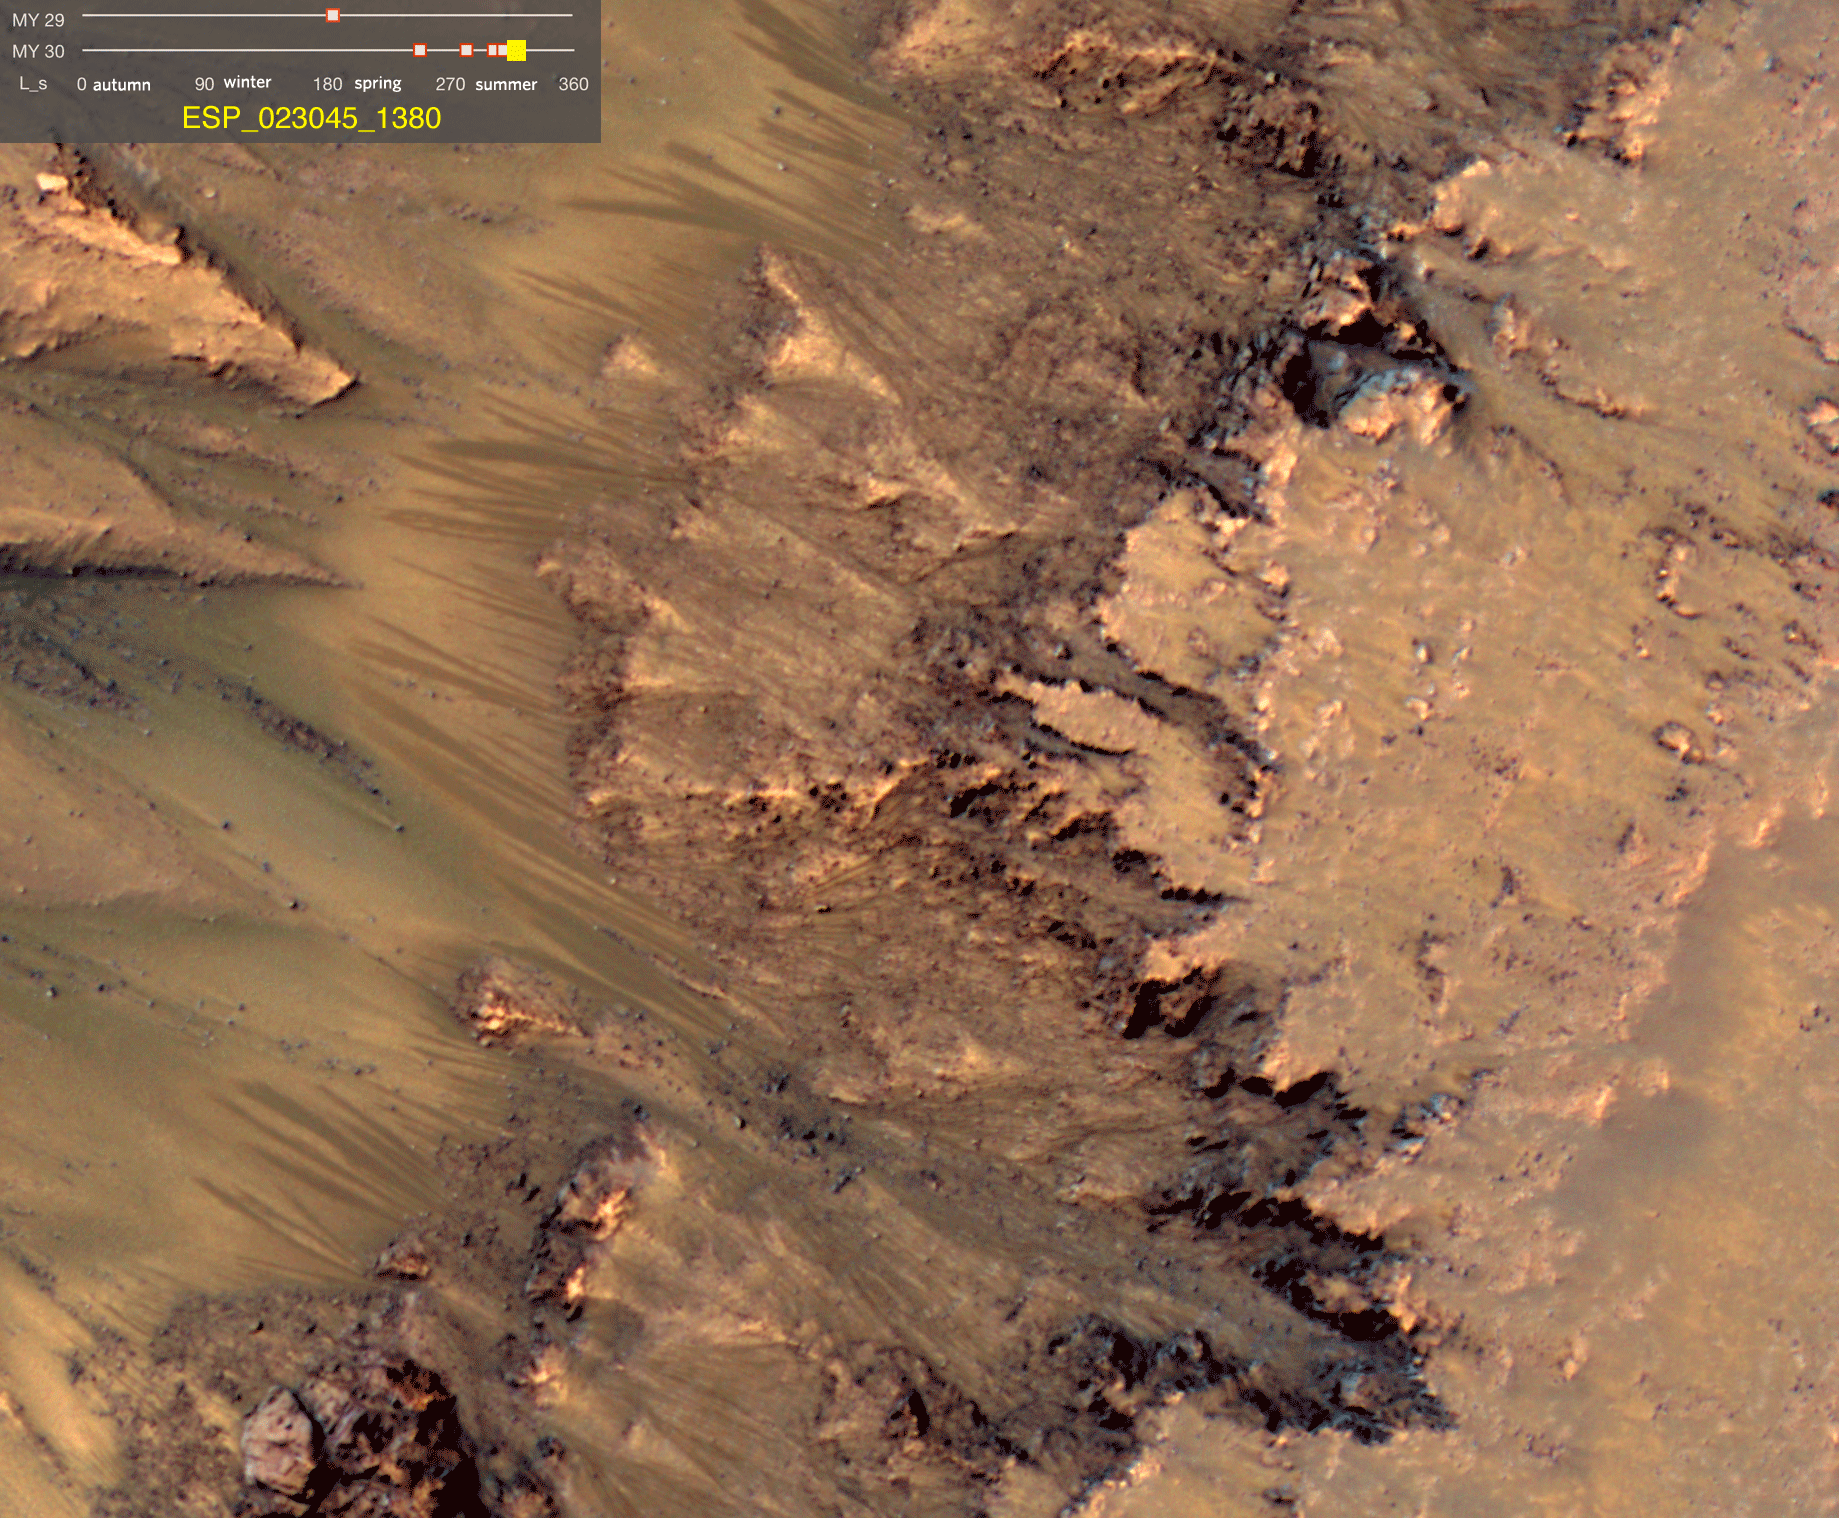

Warm-Season Flows on Slope in Newton Crater (Six-Image Sequence)

This series of images shows warm-season features that might be evidence of salty liquid water active on Mars today. Evidence for that possible interpretation is presented in a report by McEwen et al. in the Aug. 5, 2011, edition of Science.

These images come from observations of Newton crater, at 41.6 degrees south latitude, 202.3 degrees east longitude, by the High Resolution Imaging Science Experiment (HiRISE) camera on NASA’s Mars Reconnaissance Orbiter. In time, the series spans from early spring of one Mars year to mid-summer of the following year. The images taken from oblique angles have been adjusted so that all steps in the sequence show the scene as if viewed from directly overhead.

The features that extend down the slope during warm seasons are called recurring slope lineae. They are narrow (one-half to five yards or meters wide), relatively dark markings on steep (25 to 40 degree) slopes at several southern hemisphere locations. Repeat imaging by HiRISE shows the features appear and incrementally grow during warm seasons and fade in cold seasons. They extend downslope from bedrock outcrops, often associated with small channels, and hundreds of them form in rare locations. They appear and lengthen in the southern spring and summer from 48 degrees to 32 degrees south latitudes favoring equator-facing slopes. These times and places have peak surface temperatures from about 10 degrees below zero Fahrenheit to 80 degree above zero Fahrenheit (about 250 to 300 Kelvin). Liquid brines near the surface might explain this activity, but the exact mechanism and source of the water are not understood.

The series is timed to dwell two seconds on the first and last frames and one second on intermediate frames, though network or computer performance may cause this to vary.

The legend on each image gives the exact HiRISE observation number so that additional image products from the observation and information about the observation can be found on the HiRISE website (e.g., the first image of the series is from ESP_011428_1380, at http://hirise.lpl.arizona.edu/ESP_011428_1380).

The legend also marks the Mars year and seasonal identifier (Ls) for each image. The Mars years begin with the first years of Mars exploration by robot spacecraft. This sequence includes images from Mars Year 29 and Mars Year 30. Ls stands for longitude of the sun, dividing the year into 360 degrees to mark the seasons. Ls = 180 is the beginning of southern spring, Ls = 270 is the beginning of southern summer, and Ls = 360 (or 0) is the beginning of southern autumn.

Other imagery related to these new findings from the Mars Reconnaissance Orbiter is at http://www.nasa.gov/mission_pages/MRO/multimedia/gallery/gallery-index.html.

HiRISE is operated by the University of Arizona, Tucson, and the instrument was built by Ball Aerospace & Technologies Corp., Boulder, Colo. NASA’s Jet Propulsion Laboratory, a division of the California Institute of Technology in Pasadena, manages the Mars Reconnaissance Orbiter for NASA’s Science Mission Directorate, Washington. Lockheed Martin Space Systems, Denver, built the spacecraft.

Credit: NASA/JPL-Caltech/Univ. of Arizona